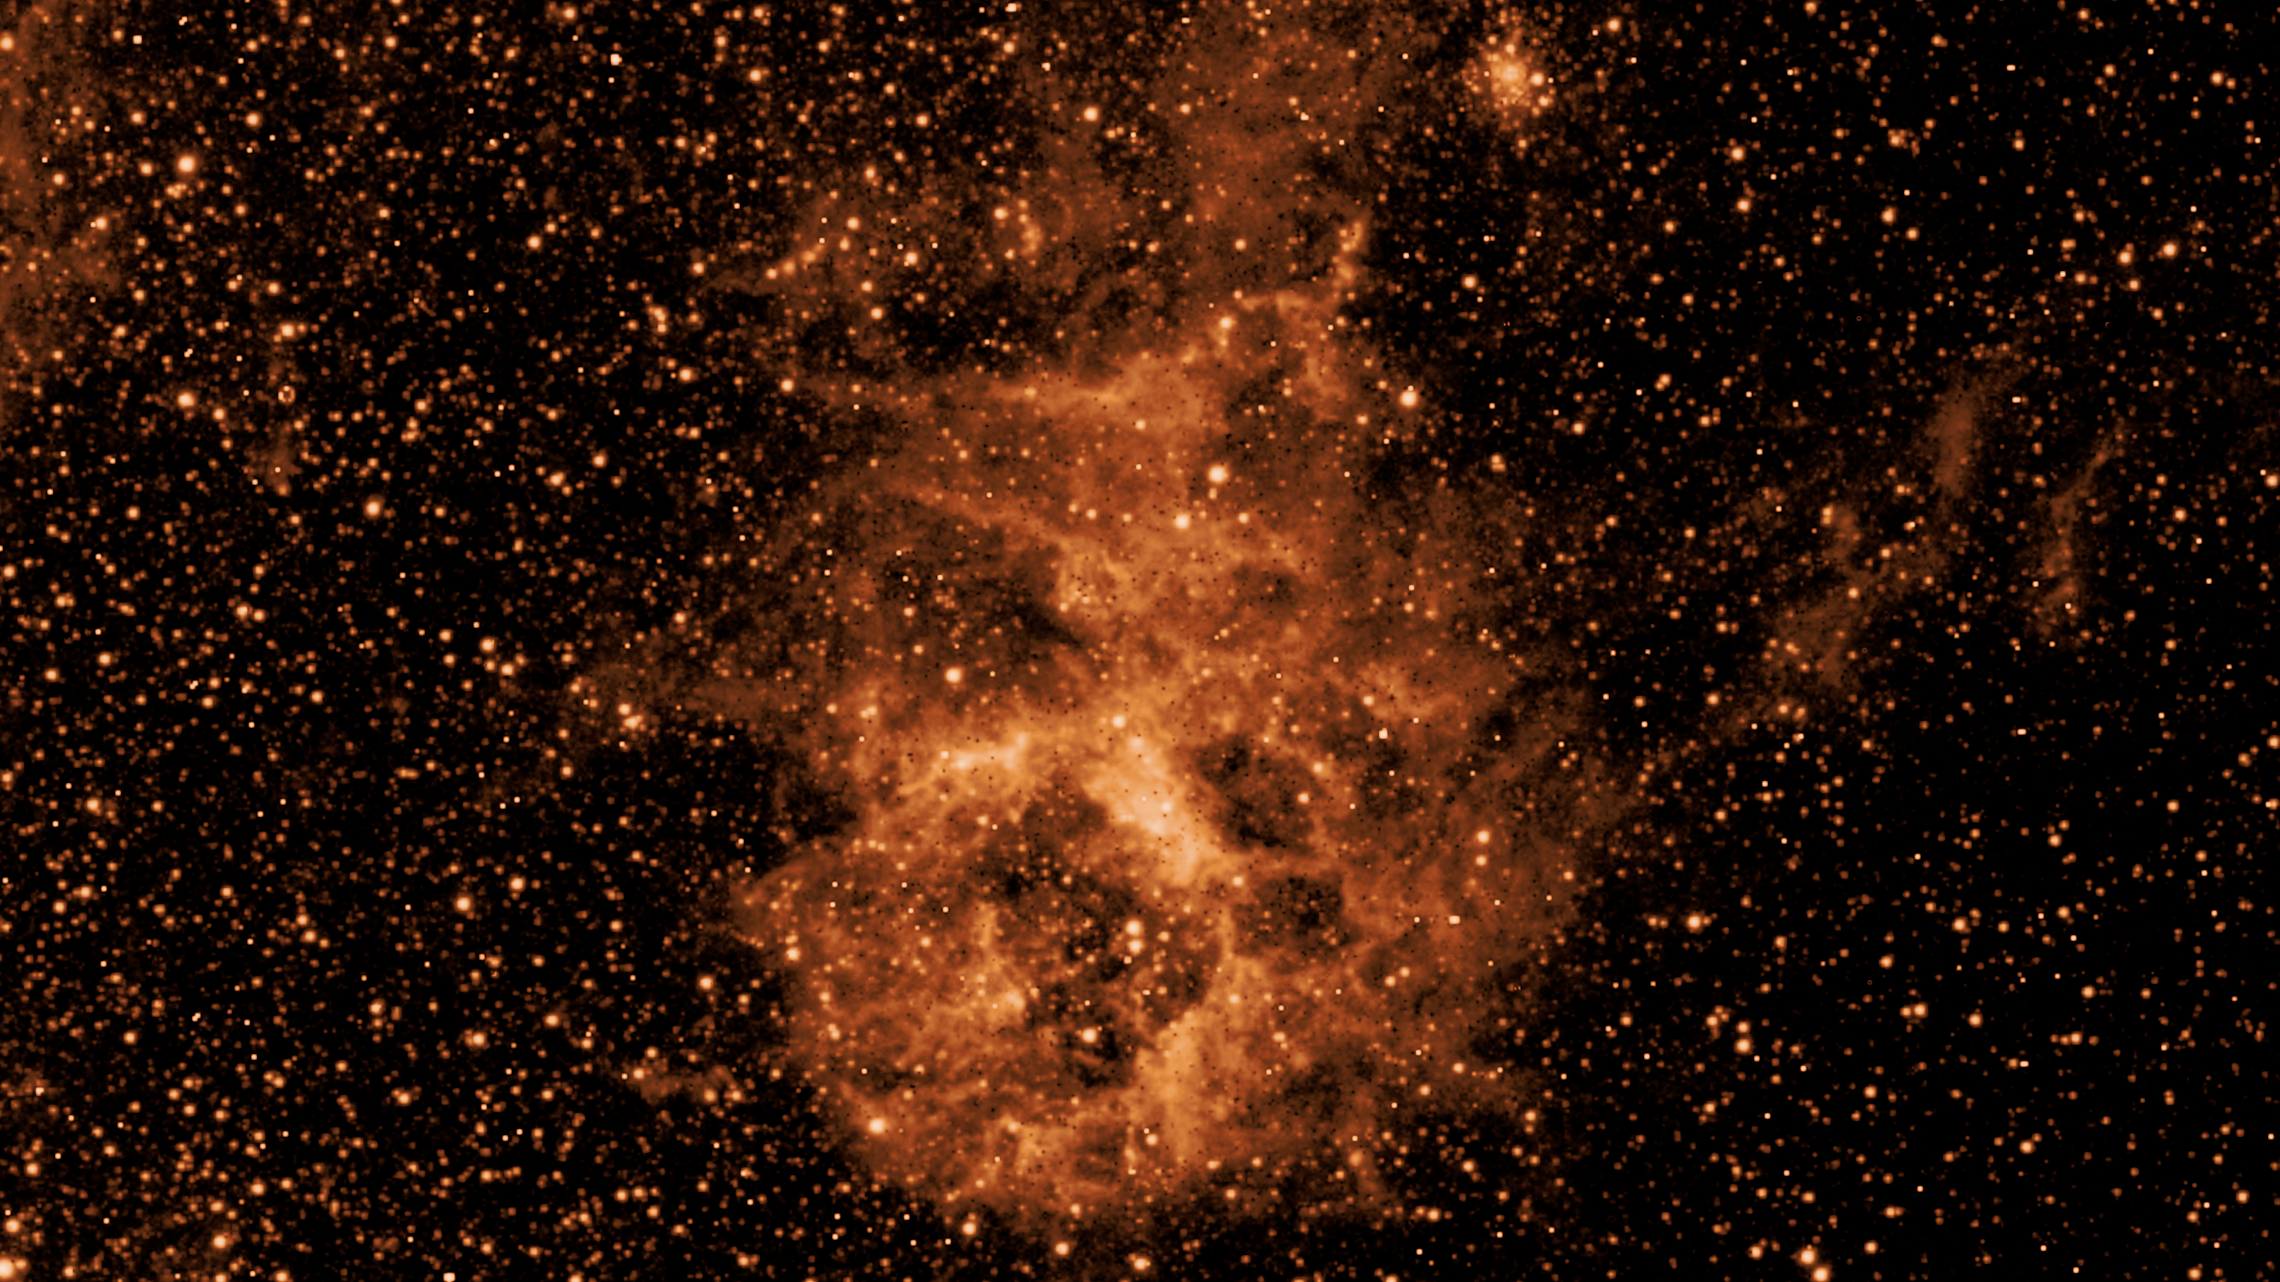

Early SPHEREx Observations: NGC 1760 at 3.29 microns

NASA's SPHEREx mission is observing the entire sky in 102 colors of infrared light not visible to the human eye. This image shows a section of sky in one wavelength (3.29 microns), revealing the glow of sooty, carbon-based dust particles known as polycyclic aromatic hydrocarbons (or PAH's). It is one component of the NGC 1760 star-forming nebula that is part of the neighboring galaxy known as the Large Magellanic Cloud.

This image was constructed using data from only four pointings of the multispectral detectors on SPHEREx, taken as the team prepared for the start of science operations on 1 May, 2025. Strips from the four observations were assembled together to create this image at a single wavelength of light.

Credit: NASA/JPL-Caltech